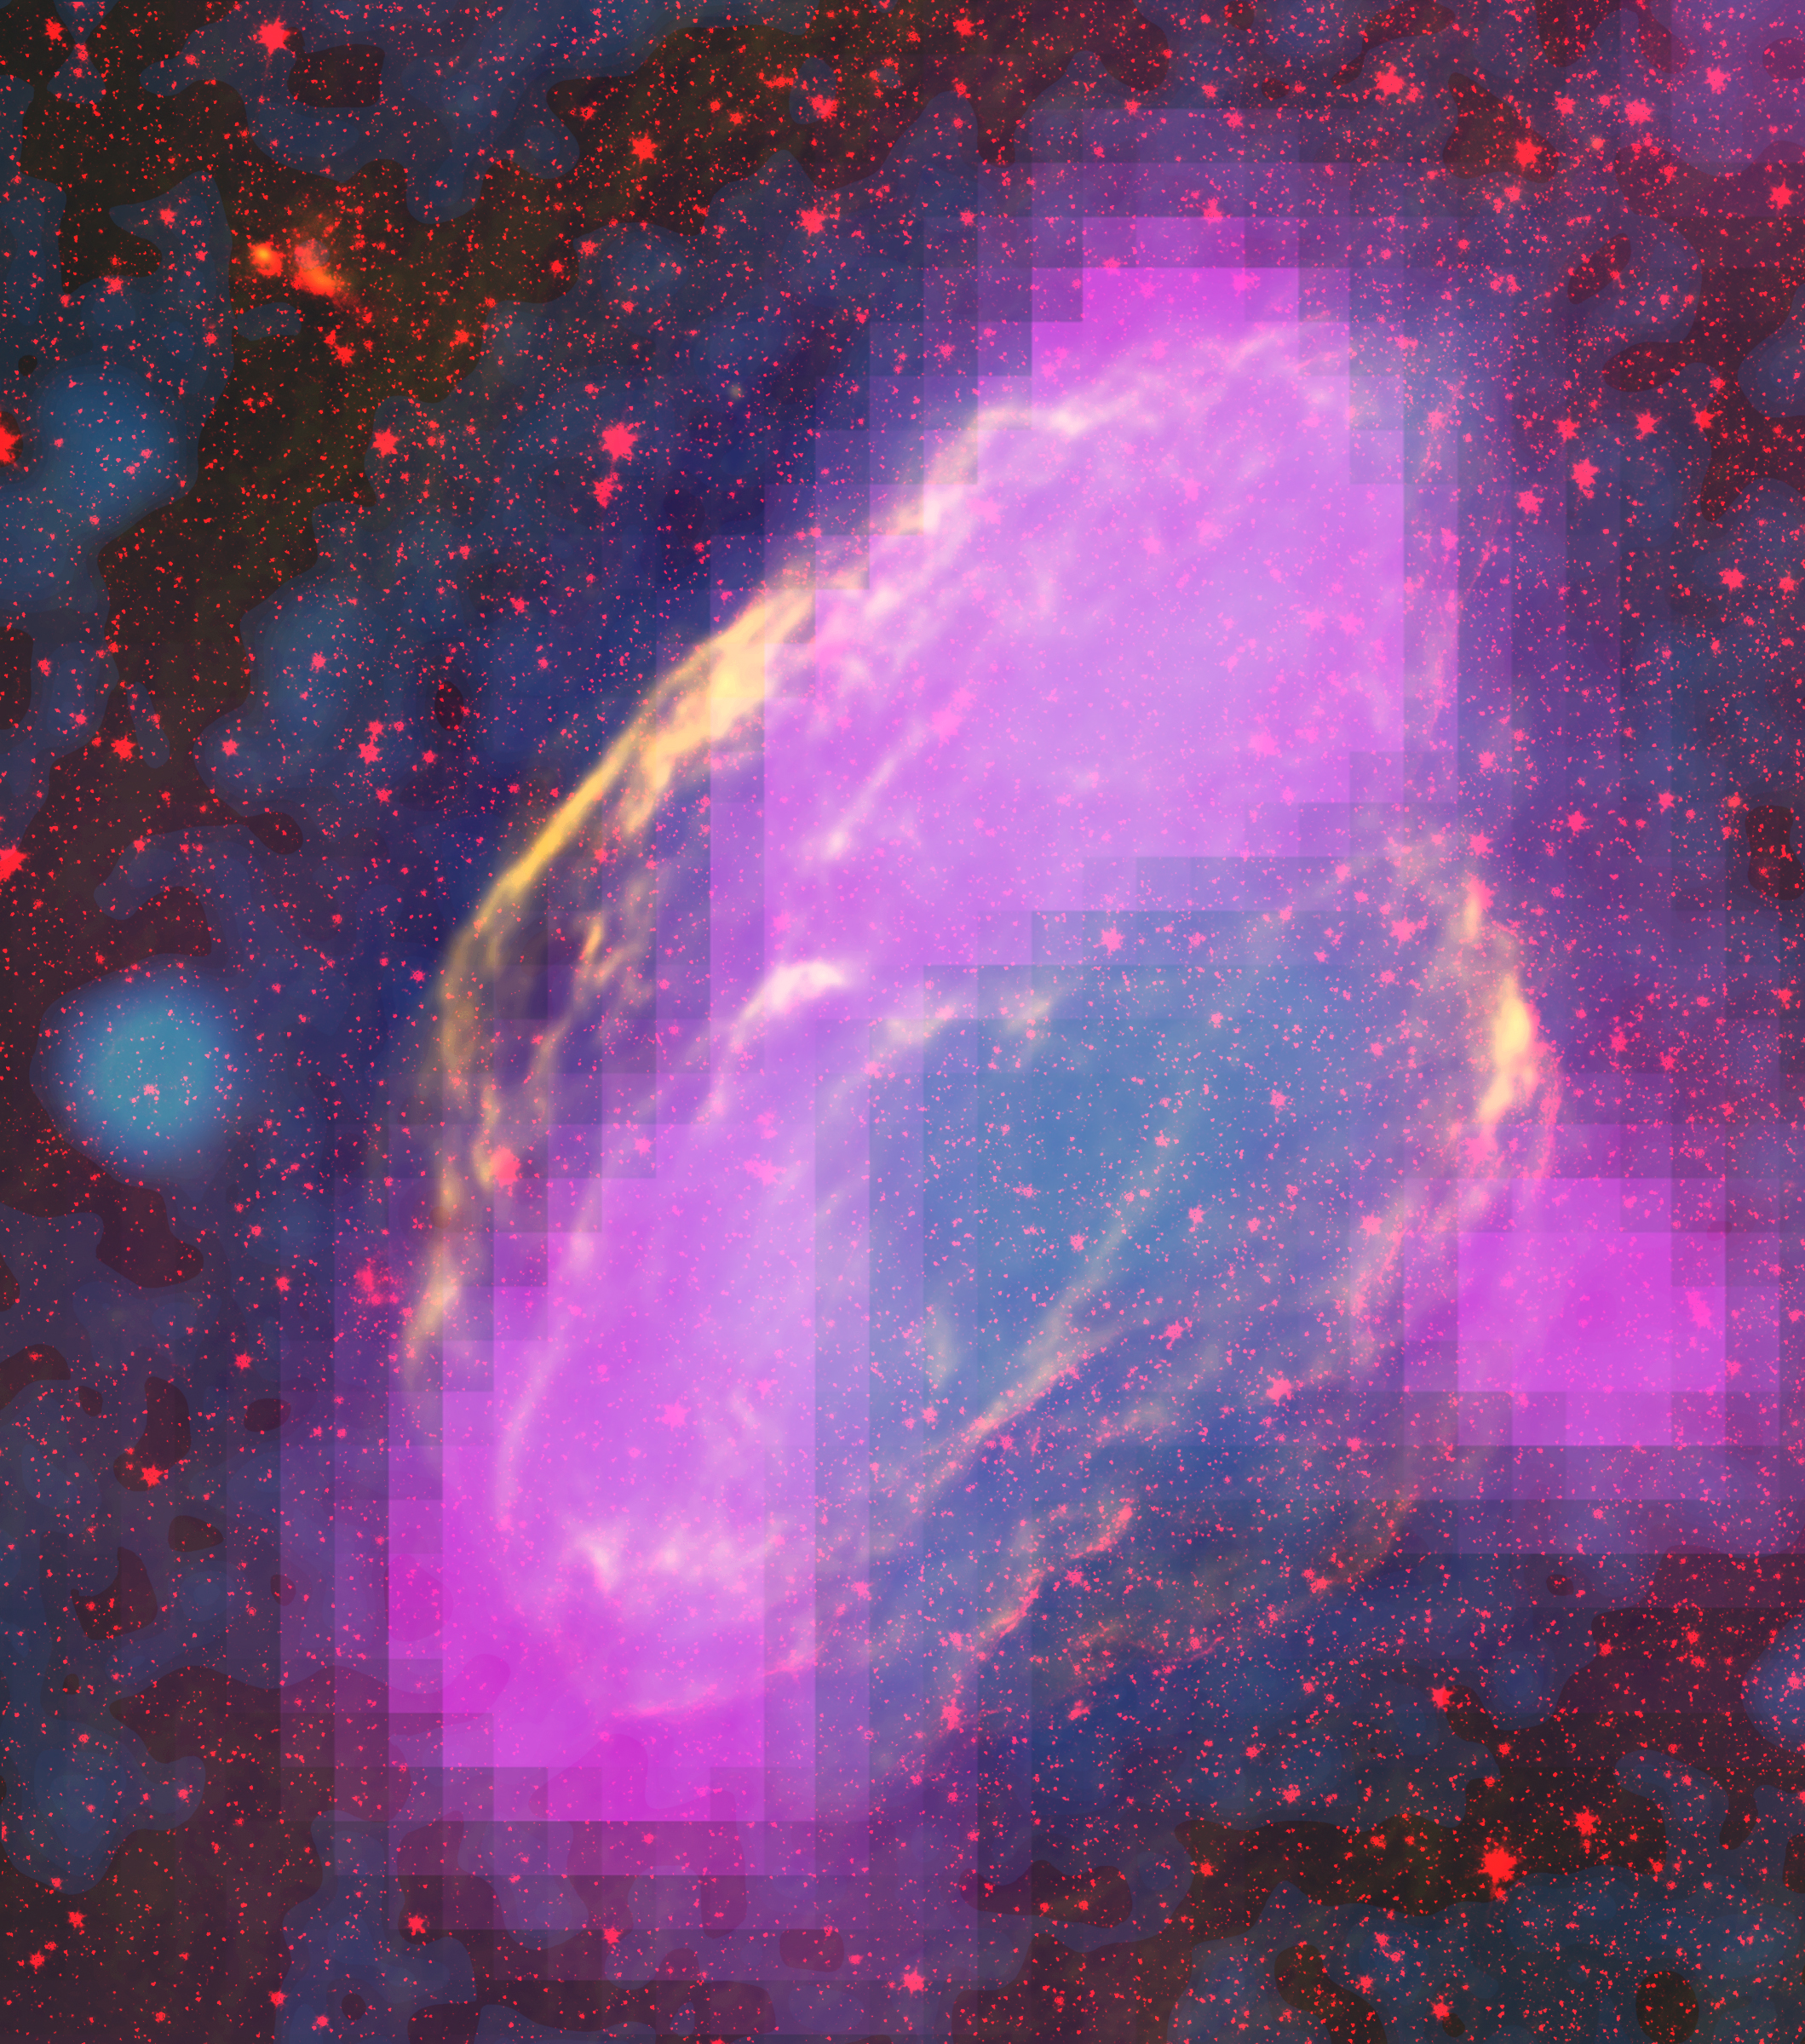

GeV-gamma-ray emission regions

NASA's Fermi Closes on Source of Cosmic Rays New images from NASA's Fermi Gamma-ray Space Telescope show where supernova remnants emit radiation a billion times more energetic than visible light. The images bring astronomers a step closer to understanding the source of some of the universe's most energetic particles -- cosmic rays. Fermi mapped GeV-gamma-ray emission regions (magenta) in the W44 supernova remnant. The features clearly align with filaments detectable in other wavelengths. This composite merges X-rays (blue) from the Germany-led ROSAT mission, infrared (red) from NASA's Spitzer Space Telescope, and radio (orange) from the Very Large Array near Socorro, N.M.

Credit: NASA/DOE/Fermi LAT Collaboration, ROSAT, JPL-Caltech, and NRAO/AUI